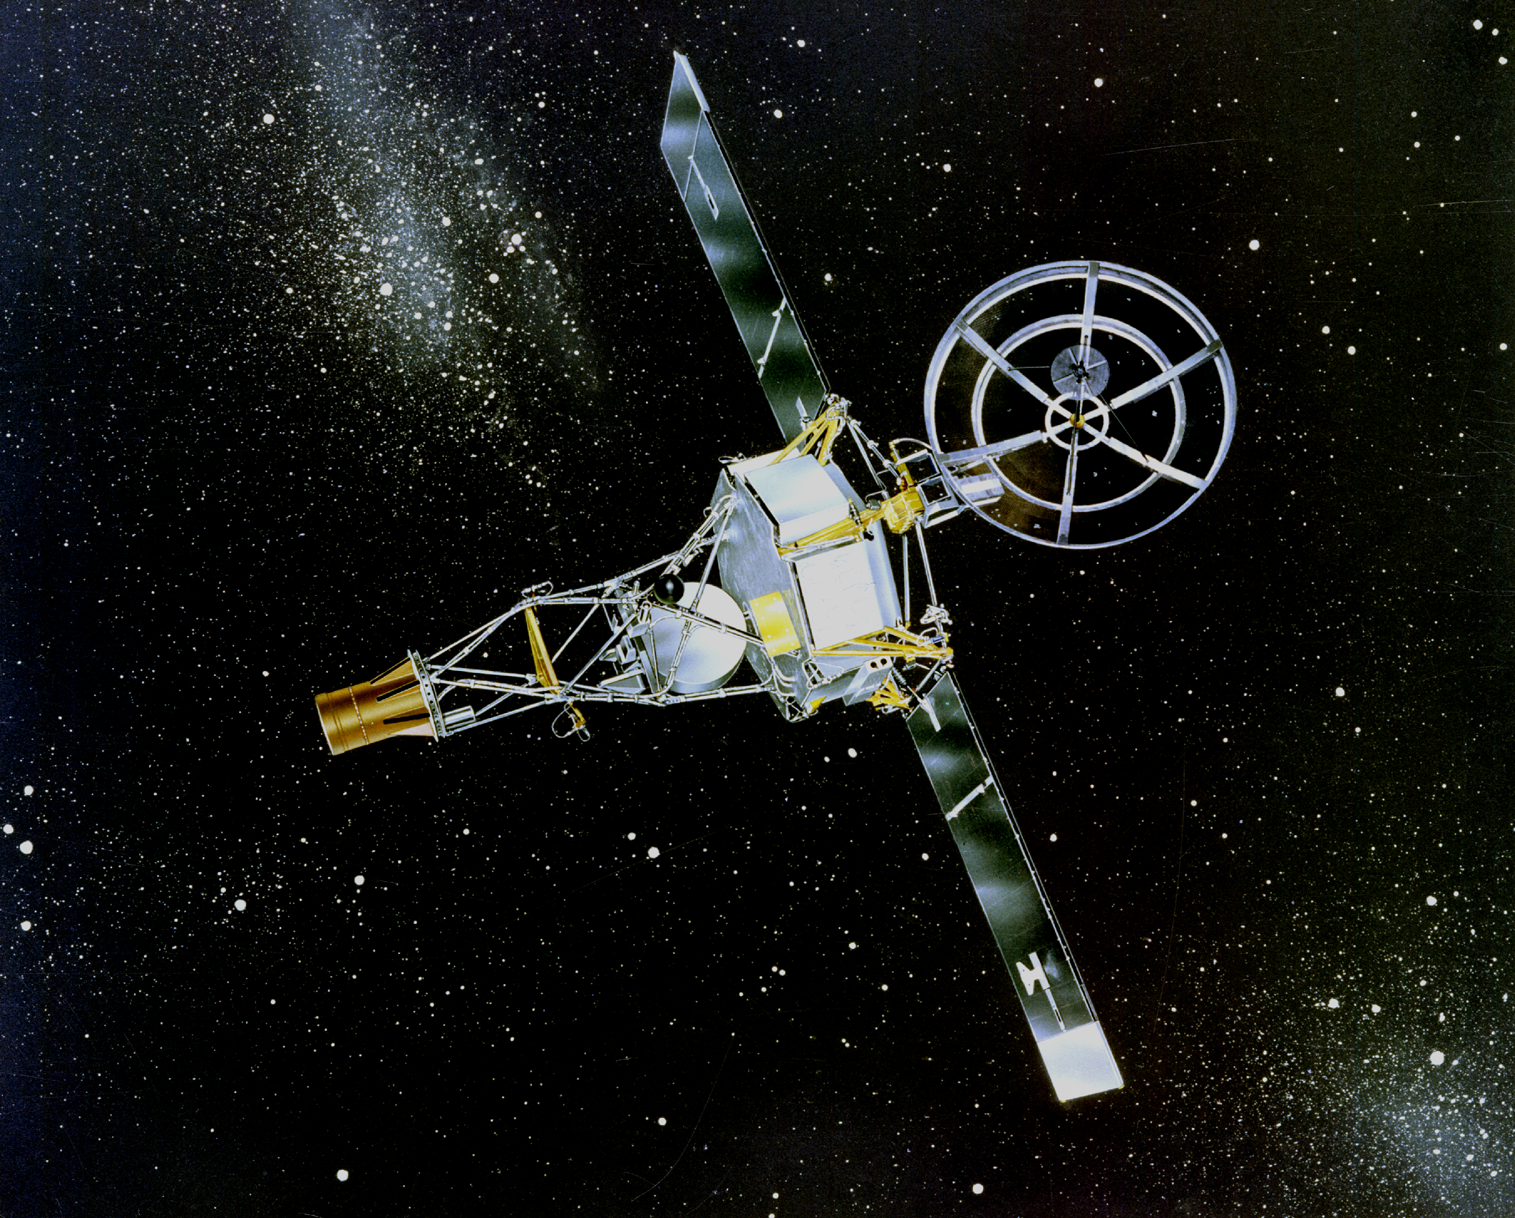

Mariner 2 (Artist’s Concept)

Mariner 2 was the world’s first successful interplanetary spacecraft. Launched August 27, 1962, on an Atlas-Agena rocket, Mariner 2 passed within about 34,000 kilometers (21,000 miles) of Venus, sending back valuable new information about interplanetary space and the Venusian atmosphere. Mariner 2 recorded the temperature at Venus for the first time, revealing the planet’s very hot atmosphere of about 500 degrees Celsius (900 degrees Fahrenheit). The spacecraft’s solar wind experiment measured for the first time the density, velocity, composition and variation over time of the solar wind.

Credit: NASA/JPL